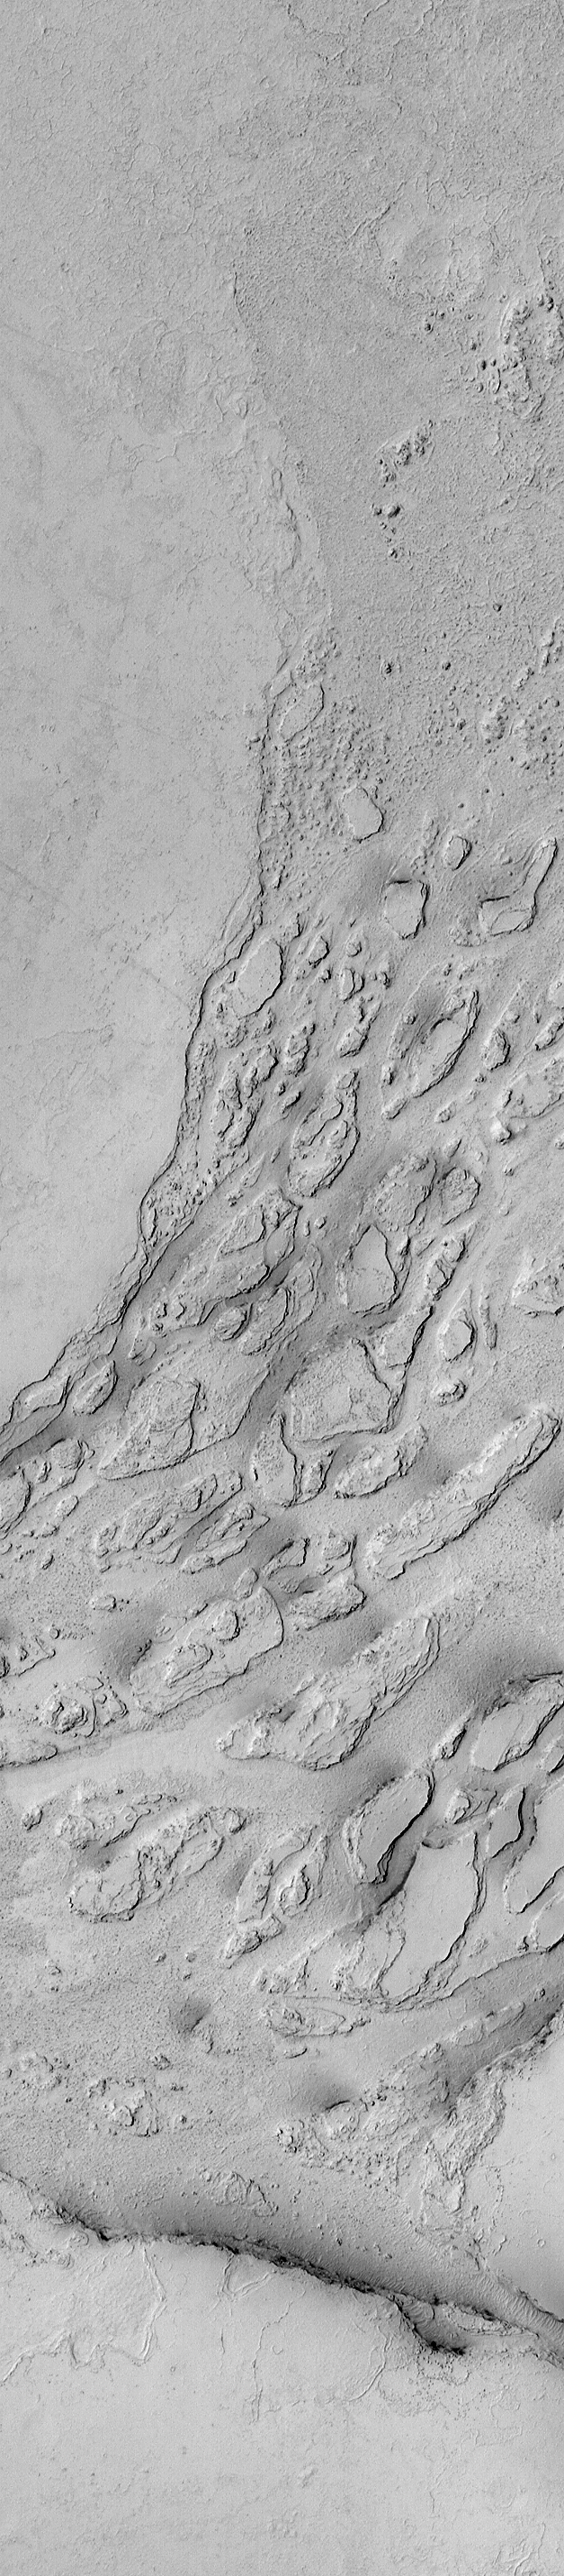

Zephyria Channel System

10 September 2004
This Mars Global Surveyor (MGS) Mars Orbiter Camera (MOC) image shows a portion of an outflow channel system located in the Zephyria region, south of Cerberus, from which vast quantities of rough-surfaced material flowed. The channel system has no name and was not known prior to the MGS mission. The material that flowed through this system may have been extremely fluid lava, or it may have been water-rich mud. Research by members of the Mars science community regarding the nature and origin of flow materials in the Cerberus, Zephyria, and Marte Vallis regions of Mars is on-going. This image is located near 4.6°N, 204.1°W. The image covers an area approximately 3 km (1.9 mi) across and is illuminated by sunlight from the left/lower left.

Credit: NASA/JPL/Malin Space Science Systems